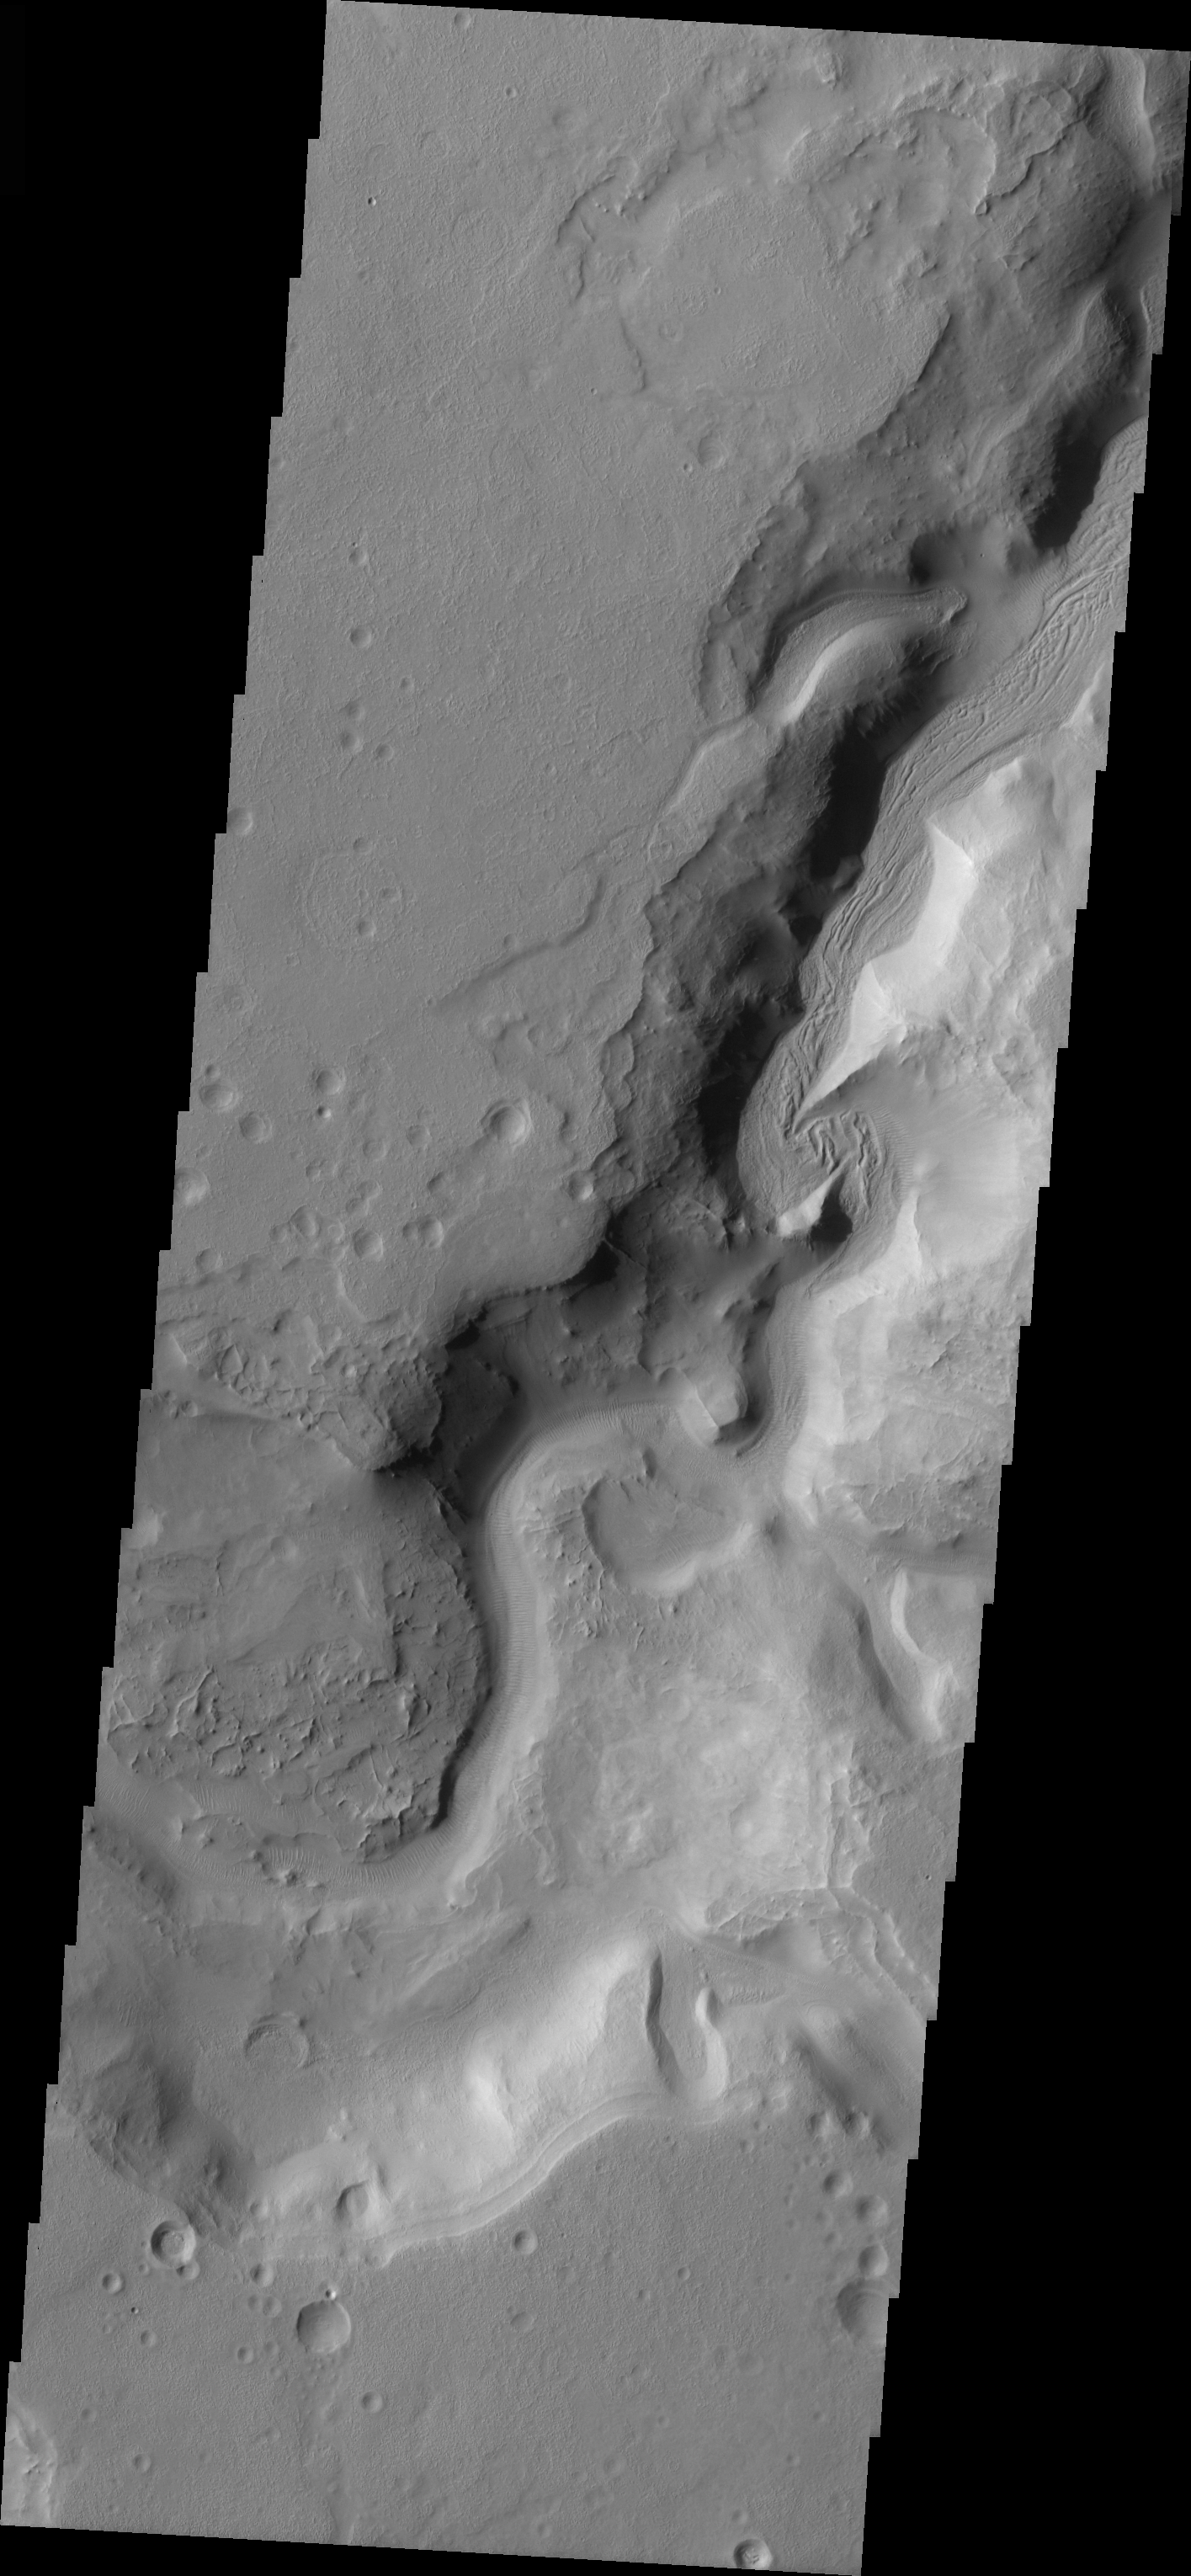

Auqakuh Vallis Channel

Released 25 March 2004

The Odyssey spacecraft has completed a full Mars year of observations of the red planet. For the next several weeks the Image of the Day will look back over this first mars year. It will focus on four themes: 1) the poles – with the seasonal changes seen in the retreat and expansion of the caps; 2) craters – with a variety of morphologies relating to impact materials and later alteration, both infilling and exhumation; 3) channels – the clues to liquid surface flow; and 4) volcanic flow features. While some images have helped answer questions about the history of Mars, many have raised new questions that are still being investigated as Odyssey continues collecting data as it orbits Mars.

The channel shown on the image is part of the Auqakuh Vallis region. It was collected December 4, 2002 during northern summer season. The local time is 5pm. The image shows liquid or ice carved channels and some dunes are also present on it.

Image information: VIS instrument. Latitude 31.8, Longitude 61.4 East (298.6 West). 19 meter/pixel resolution.

Note: this THEMIS visual image has not been radiometrically nor geometrically calibrated for this preliminary release. An empirical correction has been performed to remove instrumental effects. A linear shift has been applied in the cross-track and down-track direction to approximate spacecraft and planetary motion. Fully calibrated and geometrically projected images will be released through the Planetary Data System in accordance with Project policies at a later time.

NASA’s Jet Propulsion Laboratory manages the 2001 Mars Odyssey mission for NASA’s Office of Space Science, Washington, D.C. The Thermal Emission Imaging System (THEMIS) was developed by Arizona State University, Tempe, in collaboration with Raytheon Santa Barbara Remote Sensing. The THEMIS investigation is led by Dr. Philip Christensen at Arizona State University. Lockheed Martin Astronautics, Denver, is the prime contractor for the Odyssey project, and developed and built the orbiter. Mission operations are conducted jointly from Lockheed Martin and from JPL, a division of the California Institute of Technology in Pasadena.

Credit: NASA/JPL/Arizona State University